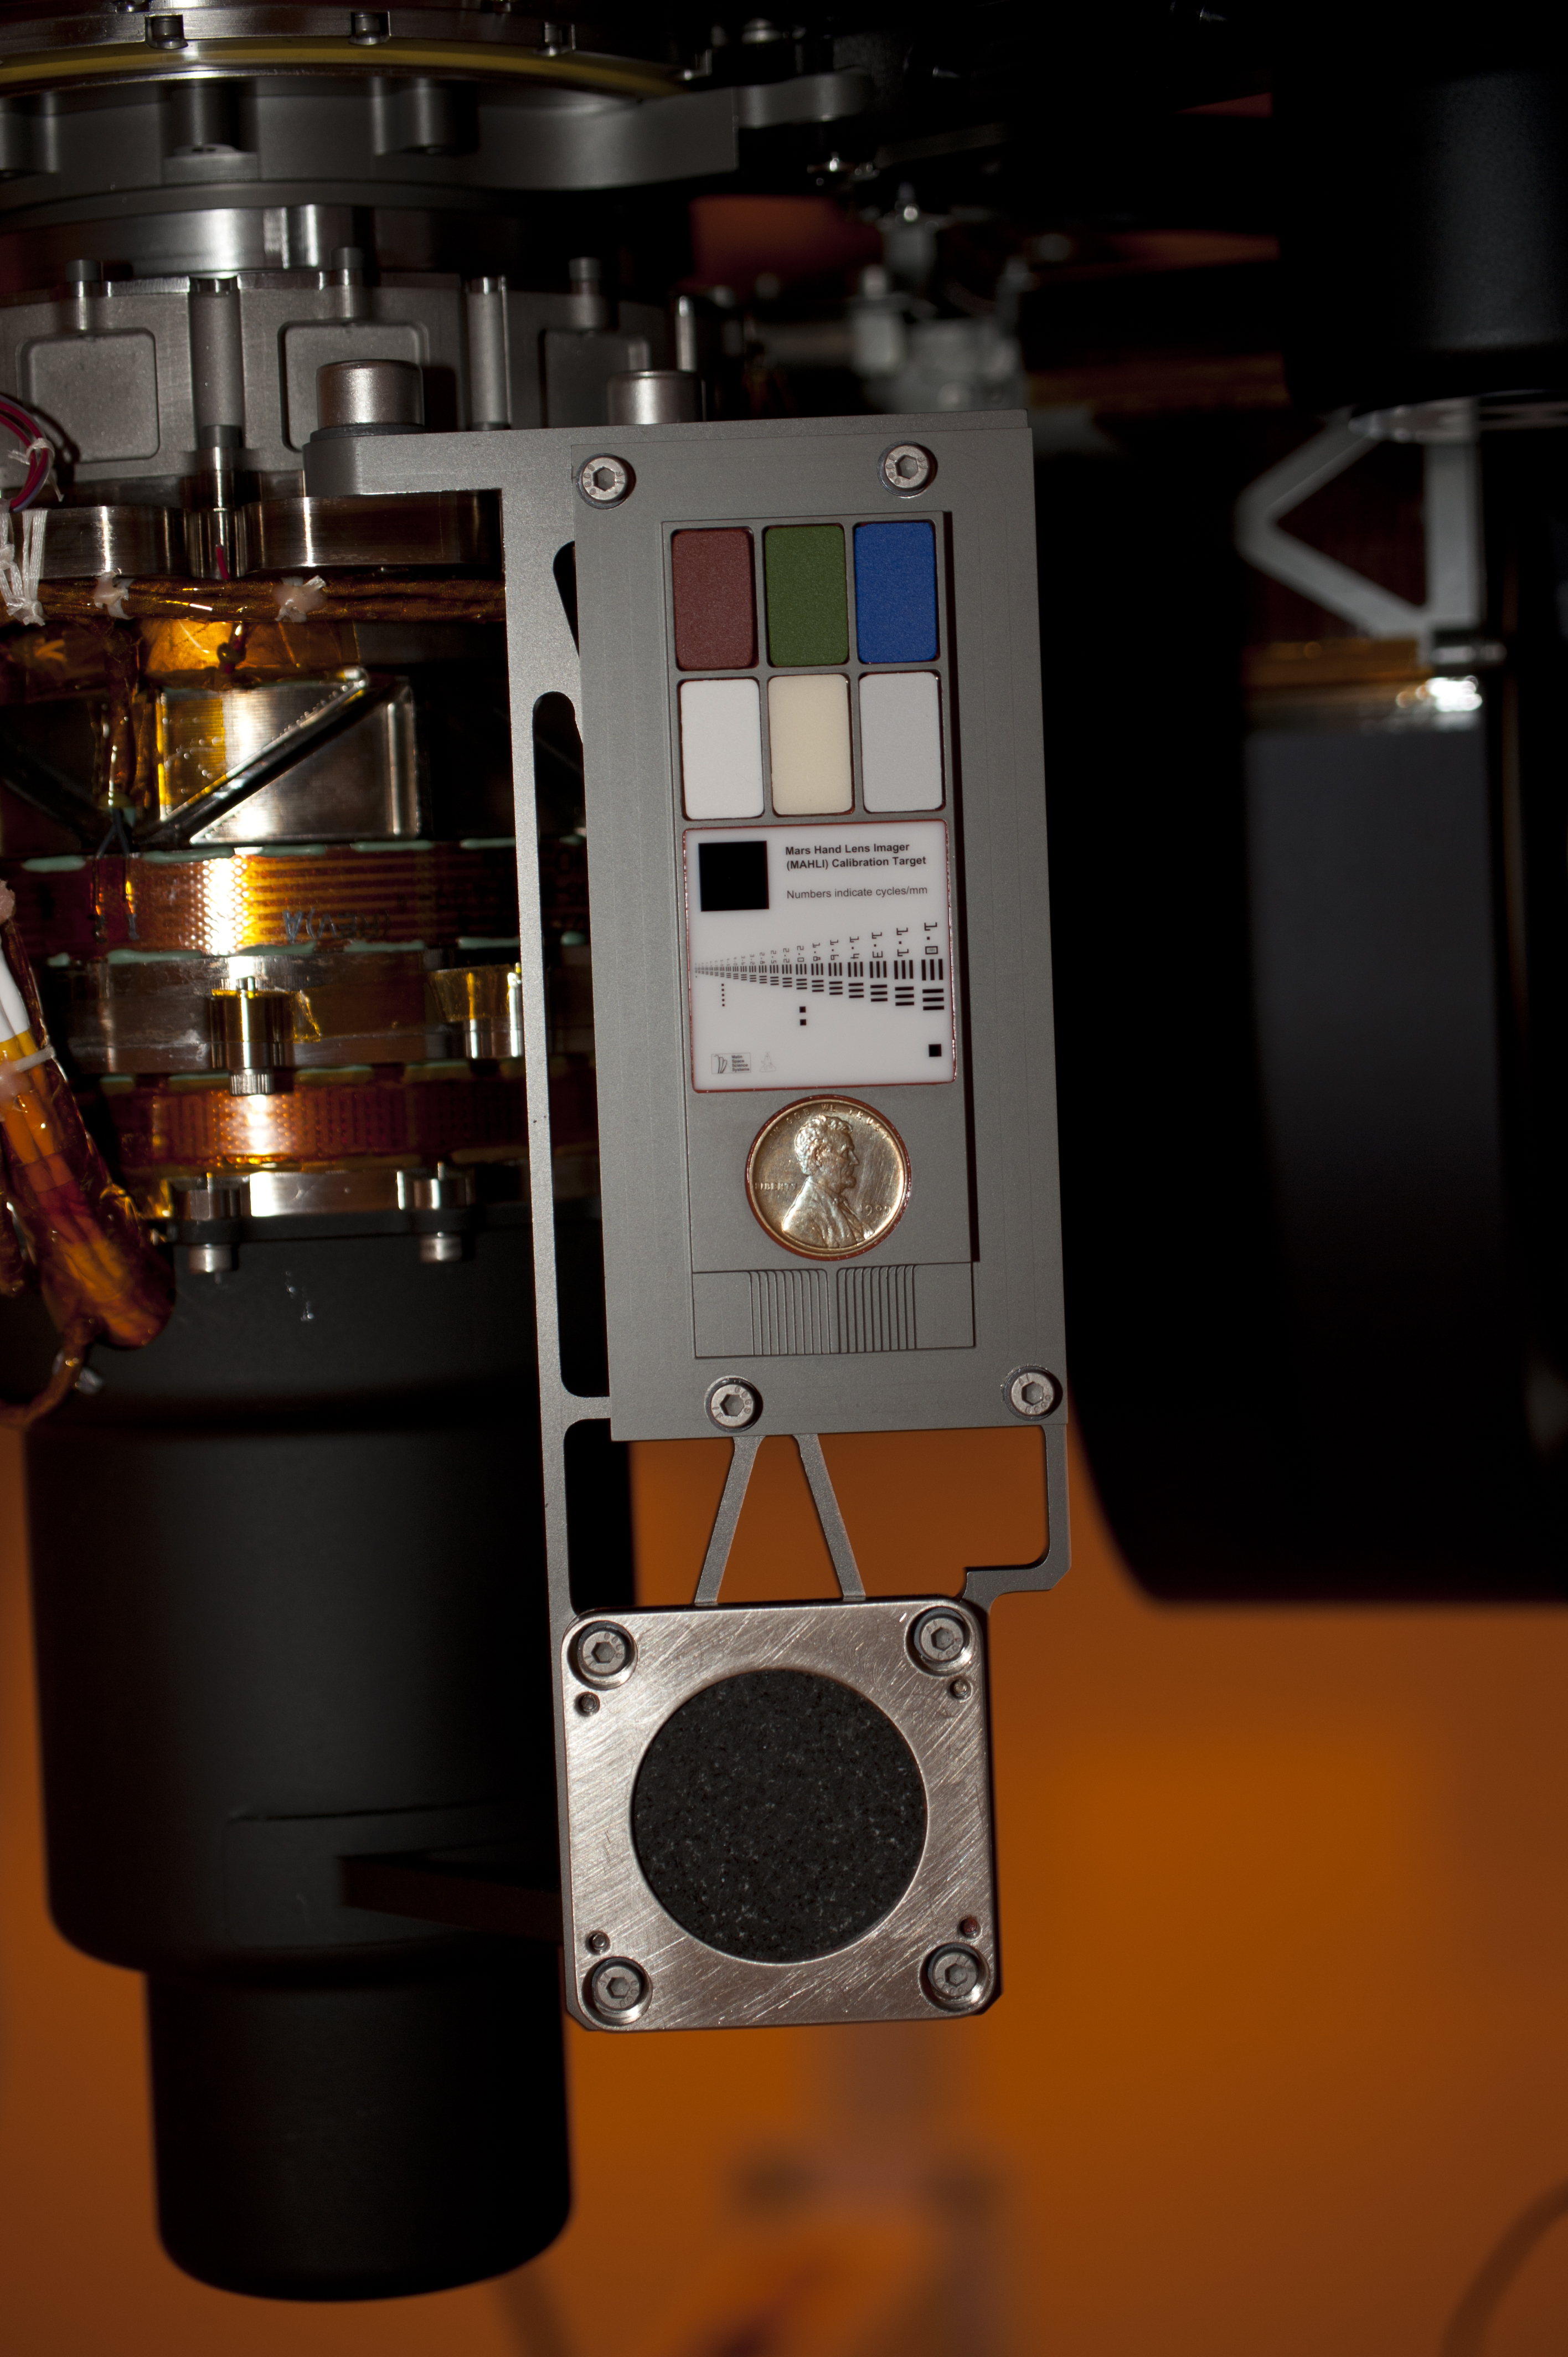

Contact Instrument Calibration Targets on Mars Rover Curiosity

Two instruments at the end of the robotic arm on NASA’s Mars rover Curiosity will use calibration targets attached to a shoulder joint of the arm. One of these is the Mars Hand Lens Imager (MAHLI), which is an adjustable-focus color camera. The other is the Alpha Particle X-Ray Spectrometer (APXS), which can identify chemical elements in rocks and soil. This photograph, taken in August 2011 as the spacecraft was being prepared for launch, shows the MAHLI calibration target positioned above the APXS calibration target.

The location of these targets is also visible in photographs of the whole rover at PIA14255 and PIA14256 . They are attached to the azimuth actuator of the shoulder, which is the one that moves the arm left or right, rather than the shoulder’s elevation actuator, which moves it up or down.

The MAHLI calibration target includes a penny at the center of this image, plus color chips, a metric standardized bar graphic, and (just below the penny) a stair-step pattern for depth calibration.

The coin is from 1909. That was the first year Lincoln pennies were minted and the centennial of Abraham Lincoln’s birth. The penny is a nod to field geologists’ informal practice of placing a coin as a size reference in close-up photographs of rocks, and it gives the public a familiar object for perceiving size on Mars easily.

Patches of pigmented silicone on the upper portion of the MAHLI target serve as aids for interpreting color and brightness in images. Five of them — red, green, blue, 40-percent gray and 60-percent gray — are spares from calibration targets for the Panoramic Camera on NASA’s Mars rovers Spirit and Opportunity. The sixth contains a fluorescent pigment that glows red when an ultraviolet light source on MAHLI shines on it.

The target’s bar graphic is adapted from a standardized U.S. Air Force chart for testing camera resolution. Numbers on it refer to how many of the black-white cycles fit into one millimeter. For example, in the largest set of bars, labeled 1.0, each black bar is one-half millimeter wide and each white space between bars is another one-half millimeter. One millimeter is about 0.04 inch. Applied Image Inc., Rochester, N.Y., made the portion of the MAHLI calibration target with this chart and other graphics on opal glass. One of the graphics, just above the left edge of the penny, is a tiny cartoon figure called “Joe the Martian.”

The APXS calibration target is a slab of well-characterized basaltic rock surrounded by nickel plate. While Curiosity is working on the surface of Mars, this target will be used periodically to check the continuing performance and calibration of the APXS instrument. The basaltic sample in the target is from near Socorro, in central New Mexico.

NASA’s Mars Science Laboratory mission launched on Nov. 26, 2011, and will deliver the rover Curiosity to Gale Crater on Mars in August 2012. With MAHLI, APXS and eight other science instruments, Curiosity will investigate whether the area has ever offered environmental conditions favorable for microbial life.

Malin Space Science Systems, San Diego, supplied MAHLI and three other cameras for the mission. APXS was supplied by the University of Guelph, Ontario, Canada, with funding from the Canadian Space Agency and manufacturing by MDA, in Brampton, Ontario, Canada. NASA’s Jet Propulsion Laboratory, a division of the California Institute of Technology, in Pasadena, manages the Mars Science Laboratory mission for the NASA Science Mission Directorate, Washington, and built Curiosity.

Credit: NASA/JPL-Caltech